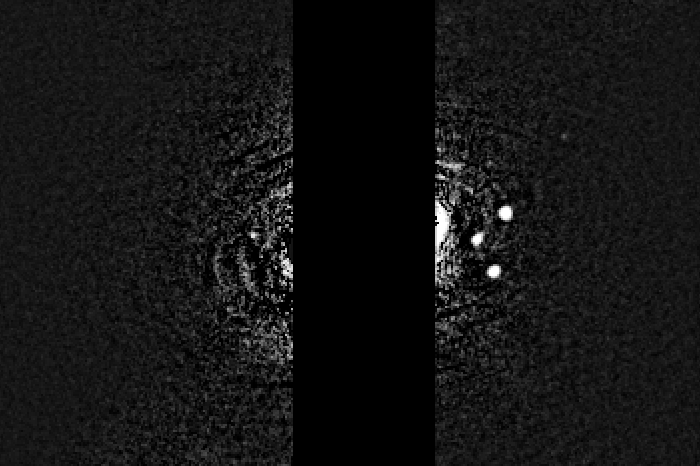

Neptune Ring Arcs and Moons (unannotated)

Object Name: NeptuneMoon/Ring System
Object Description: Recently Discovered Neptunian Moon
Instrument: HST/WFC3/UVIS
Filters: F606W (V)

Grayscale: F606W (V)

Credit: NASA, ESA, and M. Showalter (SETI Institute)